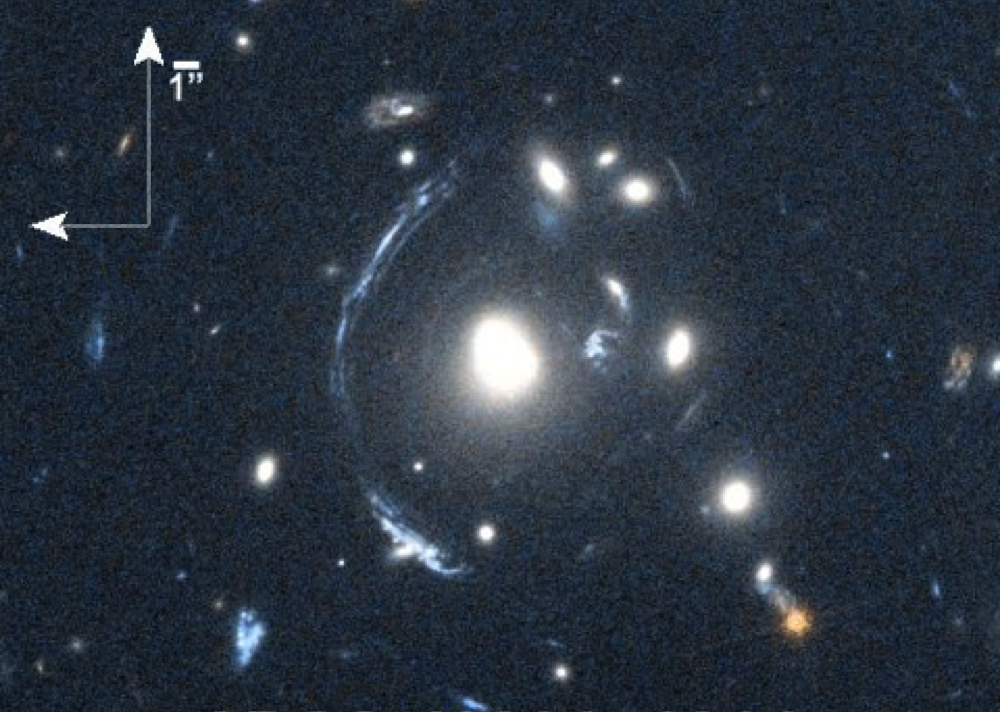

Smeared and Magnified Galaxy

The young galaxy SDSS090122.37+181432.3, also known as S0901, is seen here as the bright arc to the left of the central bright galaxy. The distorted view of S0901 is caused by gravitational lensing, resulting from one or more galaxies that lie between the observer and S0901. Although one effect of lensing is to distort the image, another effect is to magnify the light of the lensed object. This effect was used to enable scientists to study S0901 with Herschel’s Heterodyne Instrument for the Far-Infrared (HIFI).

This image was obtained in May, 2010, using the Wide Field Camera 3 on the NASA/ESA Hubble Space Telescope.

Herschel is a European Space Agency mission, with science instruments provided by consortia of European institutes and with important participation by NASA. While the observatory stopped making science observations in April 2013, after running out of liquid coolant, as expected, scientists continue to analyze its data. NASA’s Herschel Project Office is based at JPL. JPL contributed mission-enabling technology for two of Herschel’s three science instruments, including HIFI. The NASA Herschel Science Center, part of the Infrared Processing and Analysis Center at the California Institute of Technology in Pasadena, supports the U.S. astronomical community. Caltech manages JPL for NASA.

Credit: NASA/STScI; S. Allam and team; and the Master Lens Database, L. A. Moustakas, K. Stewart, et al (2014)